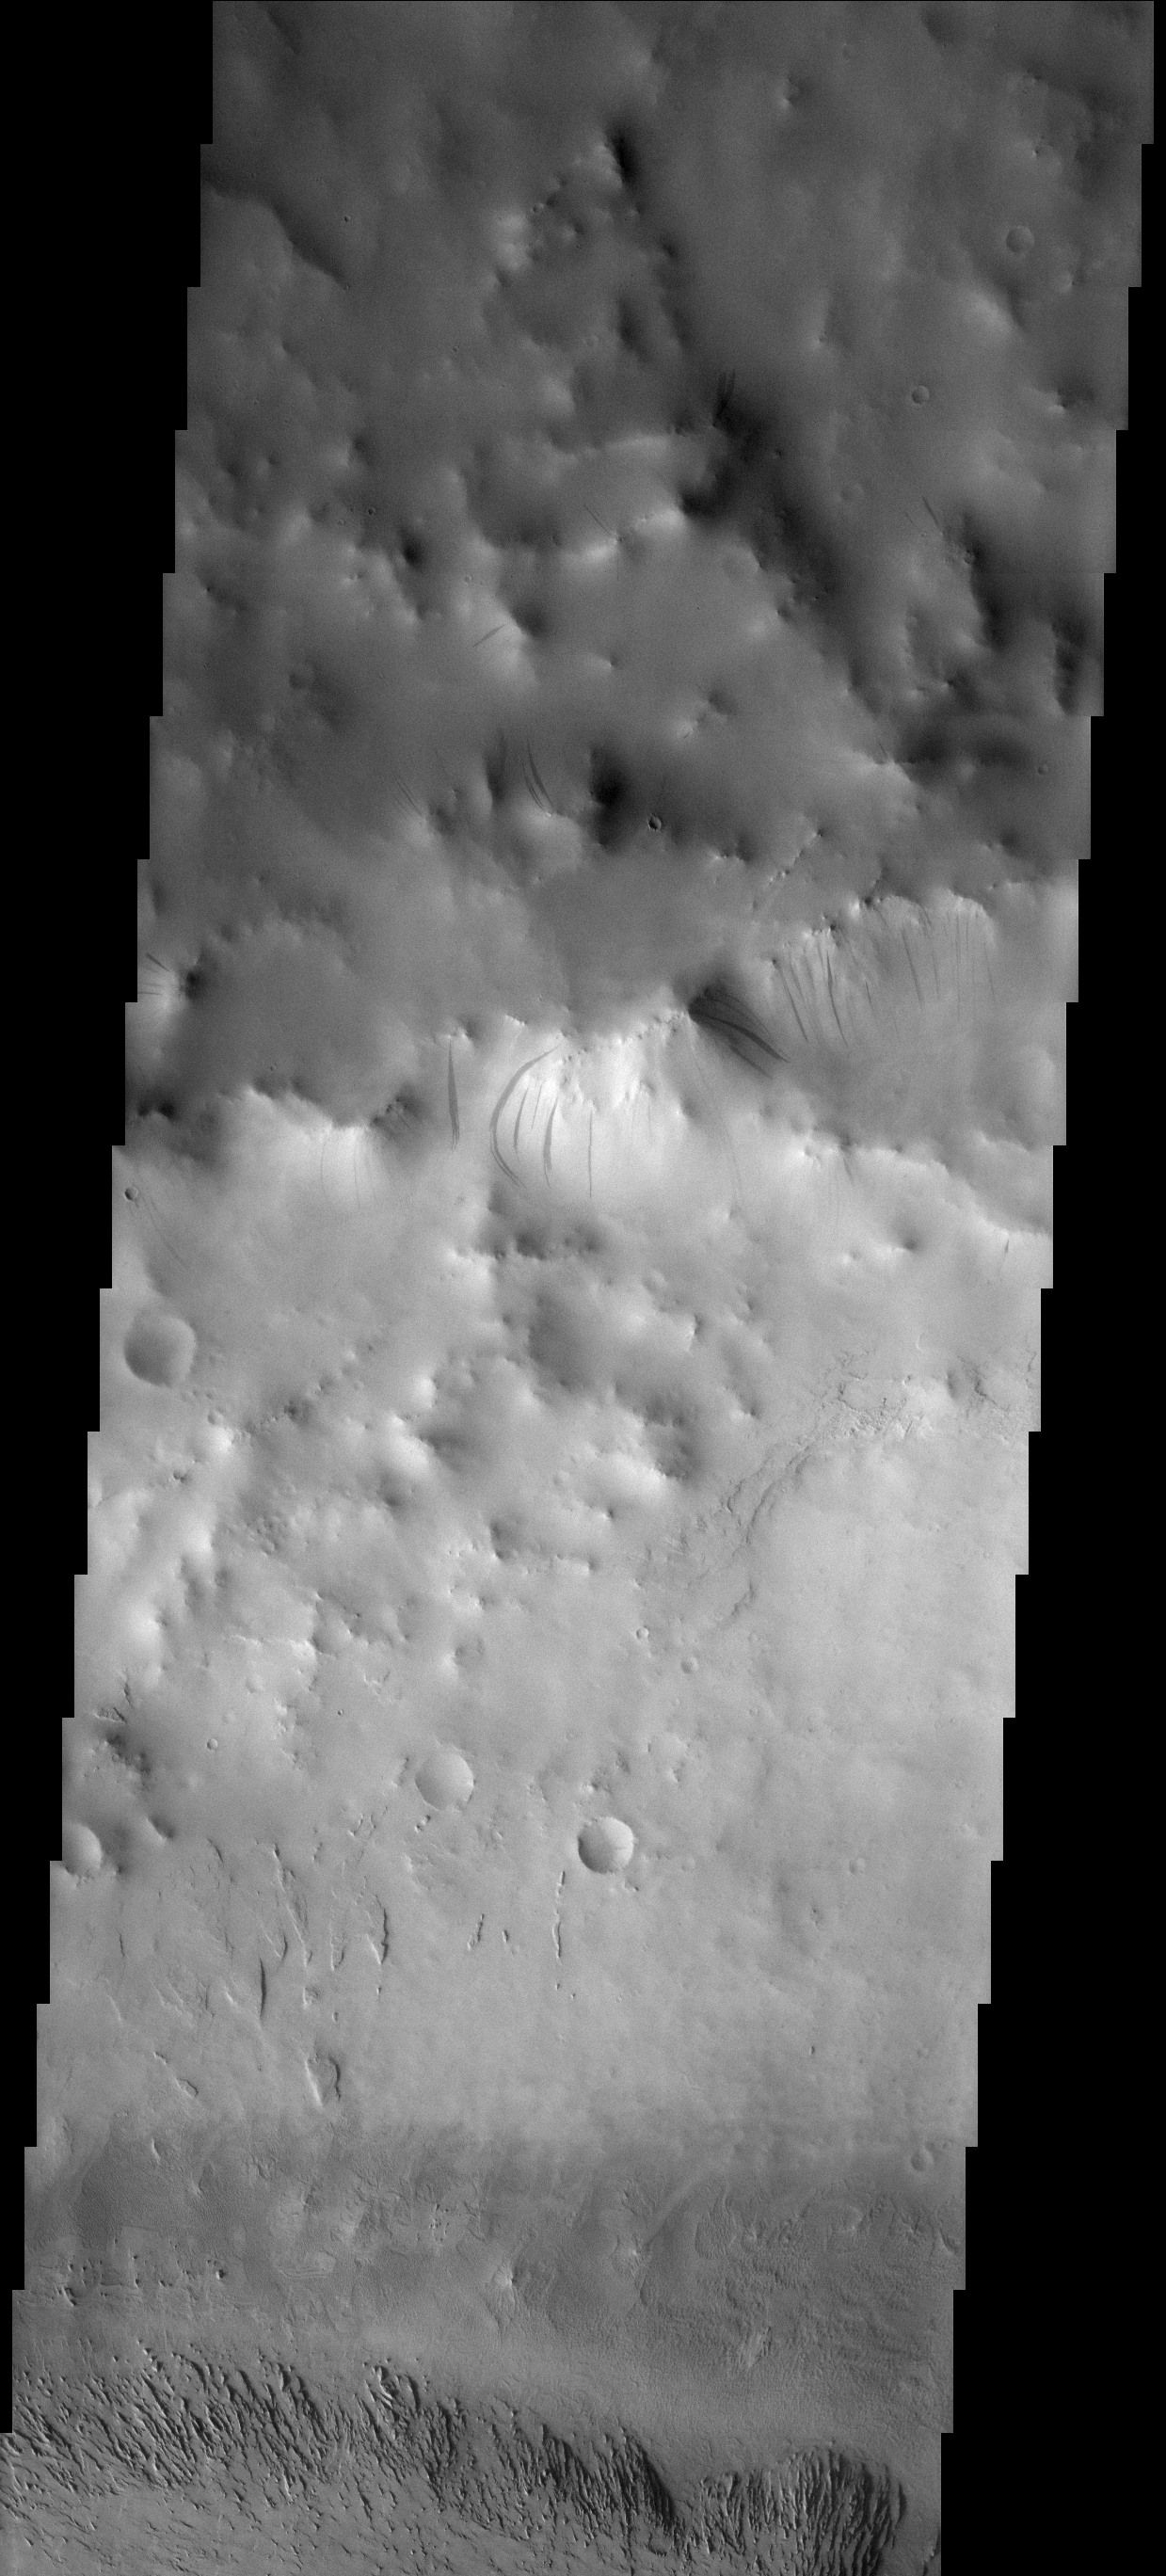

Dust on the Move

The dust avalanches found on this crater rim have exposed darker rocky material on an otherwise dust coated slope. This unnamed crater is located east of Schiaparelli Crater.

Image information: VIS instrument. Latitude 2.3N, Longitude 26.6E. 17 meter/pixel resolution.

Note: this THEMIS visual image has not been radiometrically nor geometrically calibrated for this preliminary release. An empirical correction has been performed to remove instrumental effects. A linear shift has been applied in the cross-track and down-track direction to approximate spacecraft and planetary motion. Fully calibrated and geometrically projected images will be released through the Planetary Data System in accordance with Project policies at a later time.

NASA’s Jet Propulsion Laboratory manages the 2001 Mars Odyssey mission for NASA’s Office of Space Science, Washington, D.C. The Thermal Emission Imaging System (THEMIS) was developed by Arizona State University, Tempe, in collaboration with Raytheon Santa Barbara Remote Sensing. The THEMIS investigation is led by Dr. Philip Christensen at Arizona State University. Lockheed Martin Astronautics, Denver, is the prime contractor for the Odyssey project, and developed and built the orbiter. Mission operations are conducted jointly from Lockheed Martin and from JPL, a division of the California Institute of Technology in Pasadena.

Credit: NASA/JPL/Malin Space Science Systems